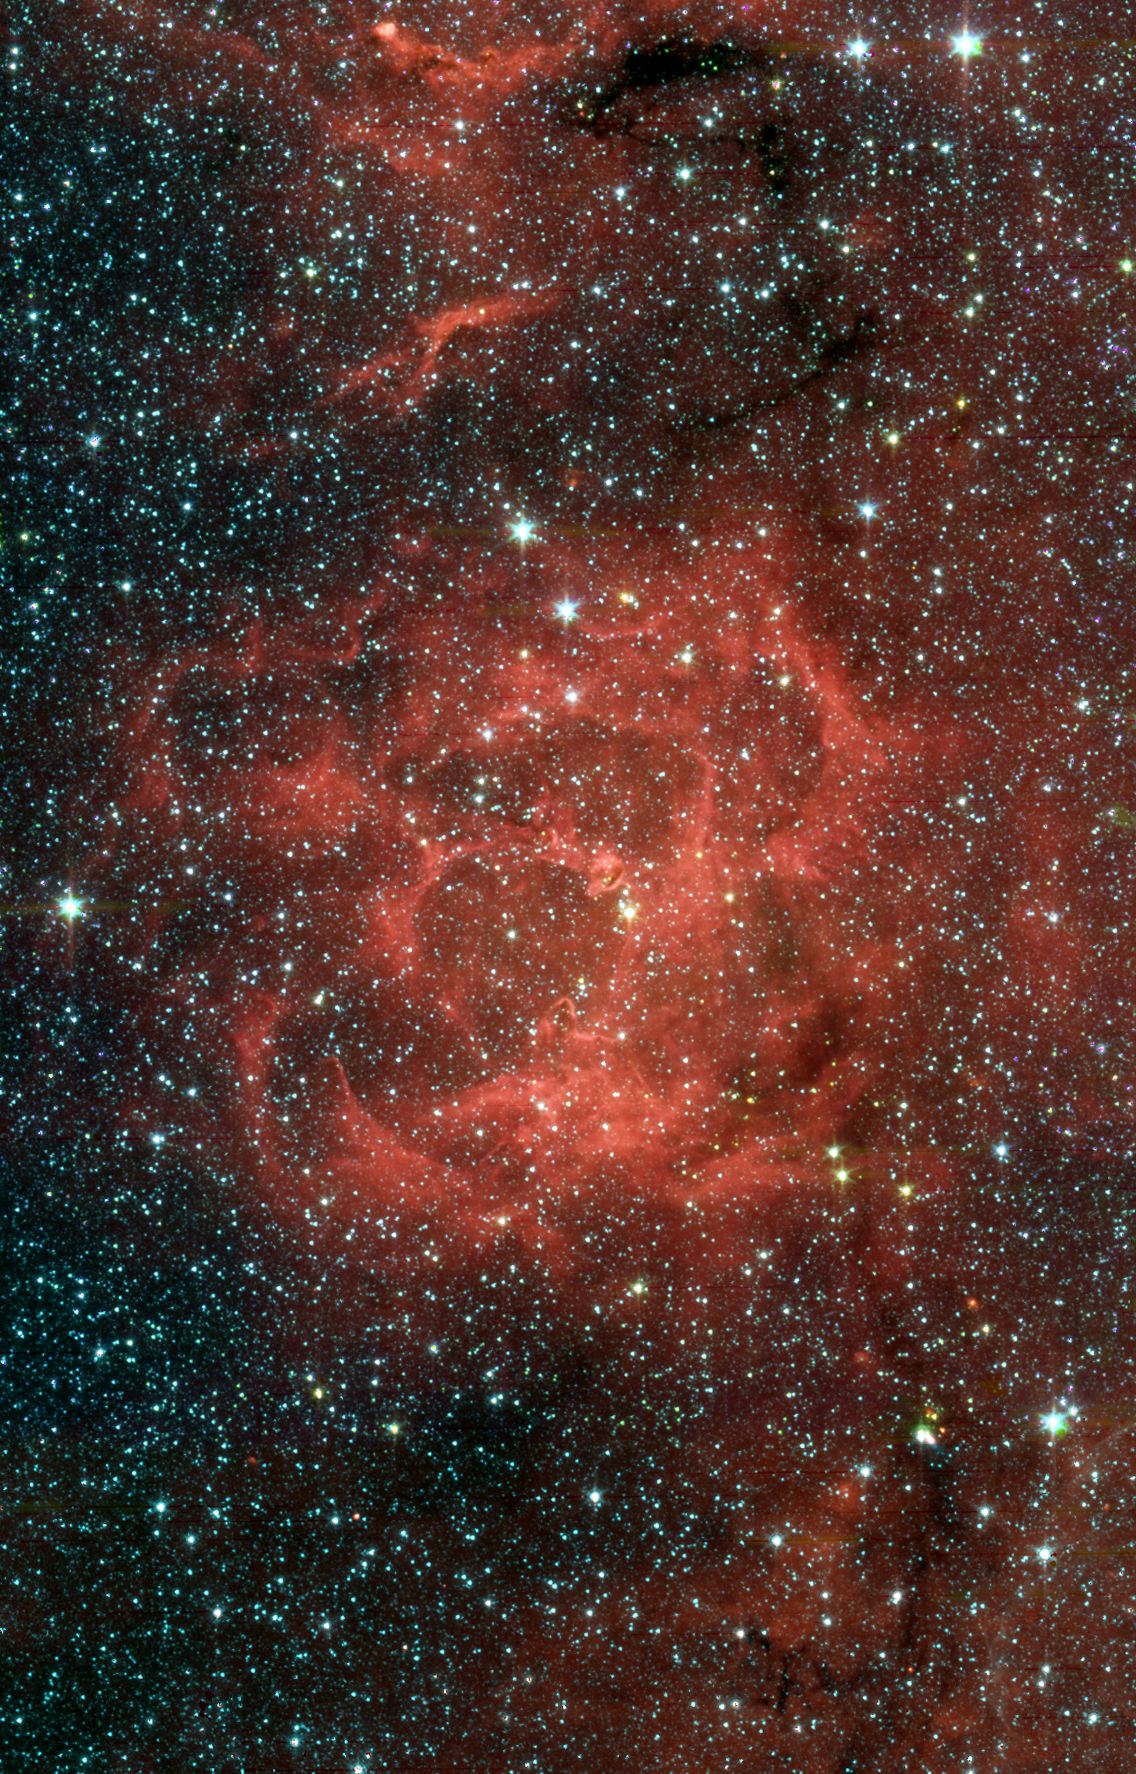

Spitzer/IRAC View of the Trifid Nebula

The glowing Trifid Nebula is revealed in an infrared view from NASA's Spitzer Space Telescope. The Trifid Nebula is a giant star-forming cloud of gas and dust located 5,400 light-years away in the constellation Sagittarius.The false-color Spitzer image reveals a different side of the Trifid Nebula. Where dark lanes of dust are visible trisecting the nebula in a visible-light picture, bright regions of star-forming activity are seen in the Spitzer picture. All together, Spitzer uncovered 30 massive embryonic stars and 120 smaller newborn stars throughout the Trifid Nebula, in both its dark lanes and luminous clouds. These stars are visible in the Spitzer image, mainly as yellow or red spots. Embryonic stars are developing stars about to burst into existence. Ten of the 30 massive embryos discovered by Spitzer were found in four dark cores, or stellar "incubators," where stars are born. Astronomers using data from the Institute of Radioastronomy millimeter telescope in Spain had previously identified these cores but thought they were not quite ripe for stars. Spitzer's highly sensitive infrared eyes were able to penetrate all four cores to reveal rapidly growing embryos.Astronomers can actually count the individual embryos tucked inside the cores by looking closely at this Spitzer image taken by its infrared array camera (IRAC). This instrument has the highest spatial resolution of Spitzer's imaging cameras. The embryos are thought to have been triggered by a massive "type O" star, which can be seen as a white spot at the center of the nebula. Type O stars are the most massive stars, ending their brief lives in explosive supernovas. The small newborn stars probably arose at the same time as the O star, and from the same original cloud of gas and dust.This Spitzer mosaic image uses data from IRAC showing light of 3.6 microns (blue), 4.5 microns (green), 5.8 microns (orange) and 8.0 microns (red).

Credit: NASA/JPL-Caltech/J. Rho (SSC/Caltech)